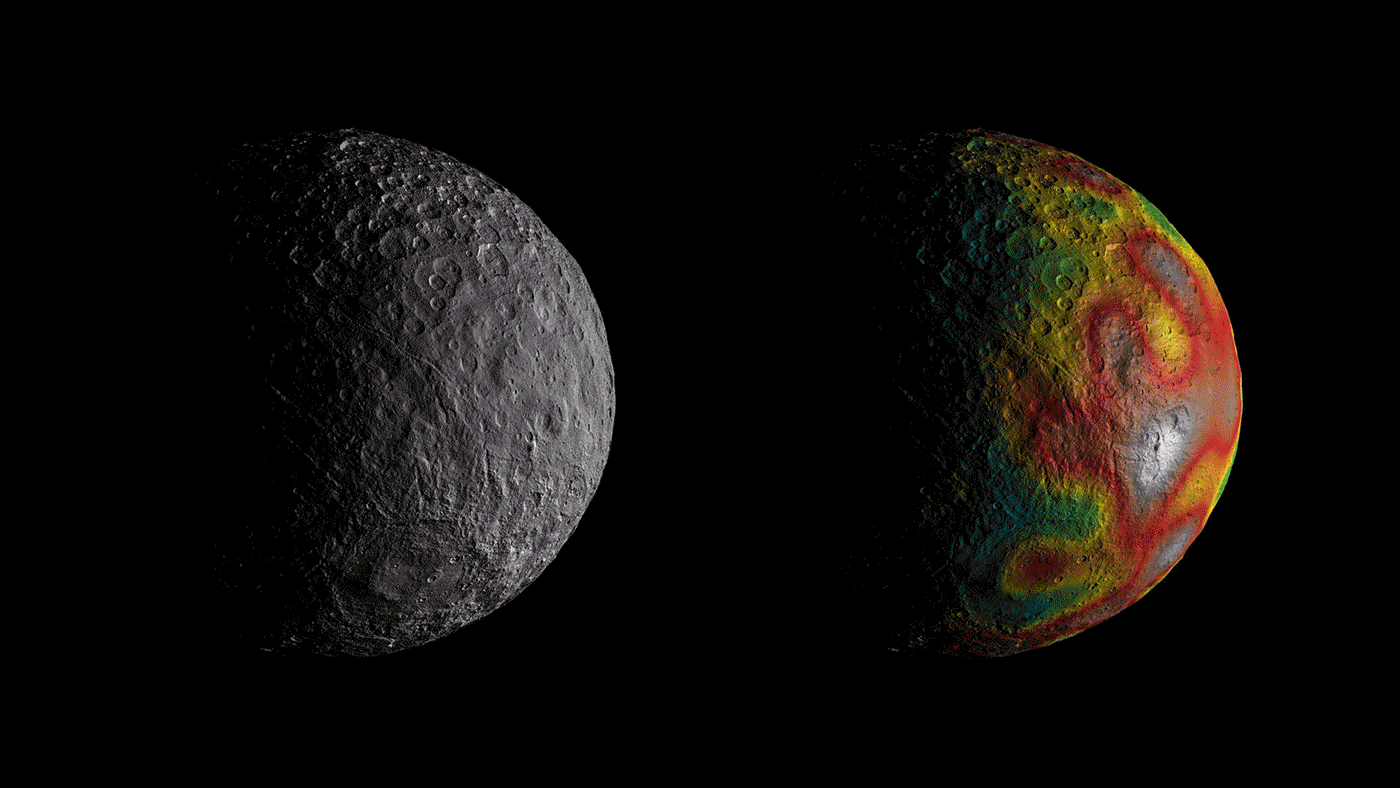

Clues to Ceres’ Internal Structure

This animation shows Ceres as seen by NASA’s Dawn spacecraft from its high-altitude mapping orbit at 913 miles (1,470 kilometers) above the surface. The colorful map overlaid at right shows variations in Ceres’ gravity field measured by Dawn, and gives scientists hints about the dwarf planet’s internal structure. Red colors indicate more positive values, corresponding to a stronger gravitational pull than expected, compared to scientists’ pre-Dawn model of Ceres’ internal structure; blue colors indicate more negative values, corresponding to a weaker gravitational pull.

An annotated version of the animation, showing a scale of the difference between predicted and observed gravity, is also available. (This version also has a higher frame rate, for a smoother animation.)

The animation was created by projecting a map of Ceres onto a rotating sphere. The image scale is about 450 feet (140 meters) per pixel.

Dawn’s mission is managed by JPL for NASA’s Science Mission Directorate in Washington. Dawn is a project of the directorate’s Discovery Program, managed by NASA’s Marshall Space Flight Center in Huntsville, Alabama. UCLA is responsible for overall Dawn mission science. Orbital ATK Inc., in Dulles, Virginia, designed and built the spacecraft. The German Aerospace Center, Max Planck Institute for Solar System Research, Italian Space Agency and Italian National Astrophysical Institute are international partners on the mission team.

Credit: NASA/JPL-Caltech/UCLA/MPS/DLR/IDA